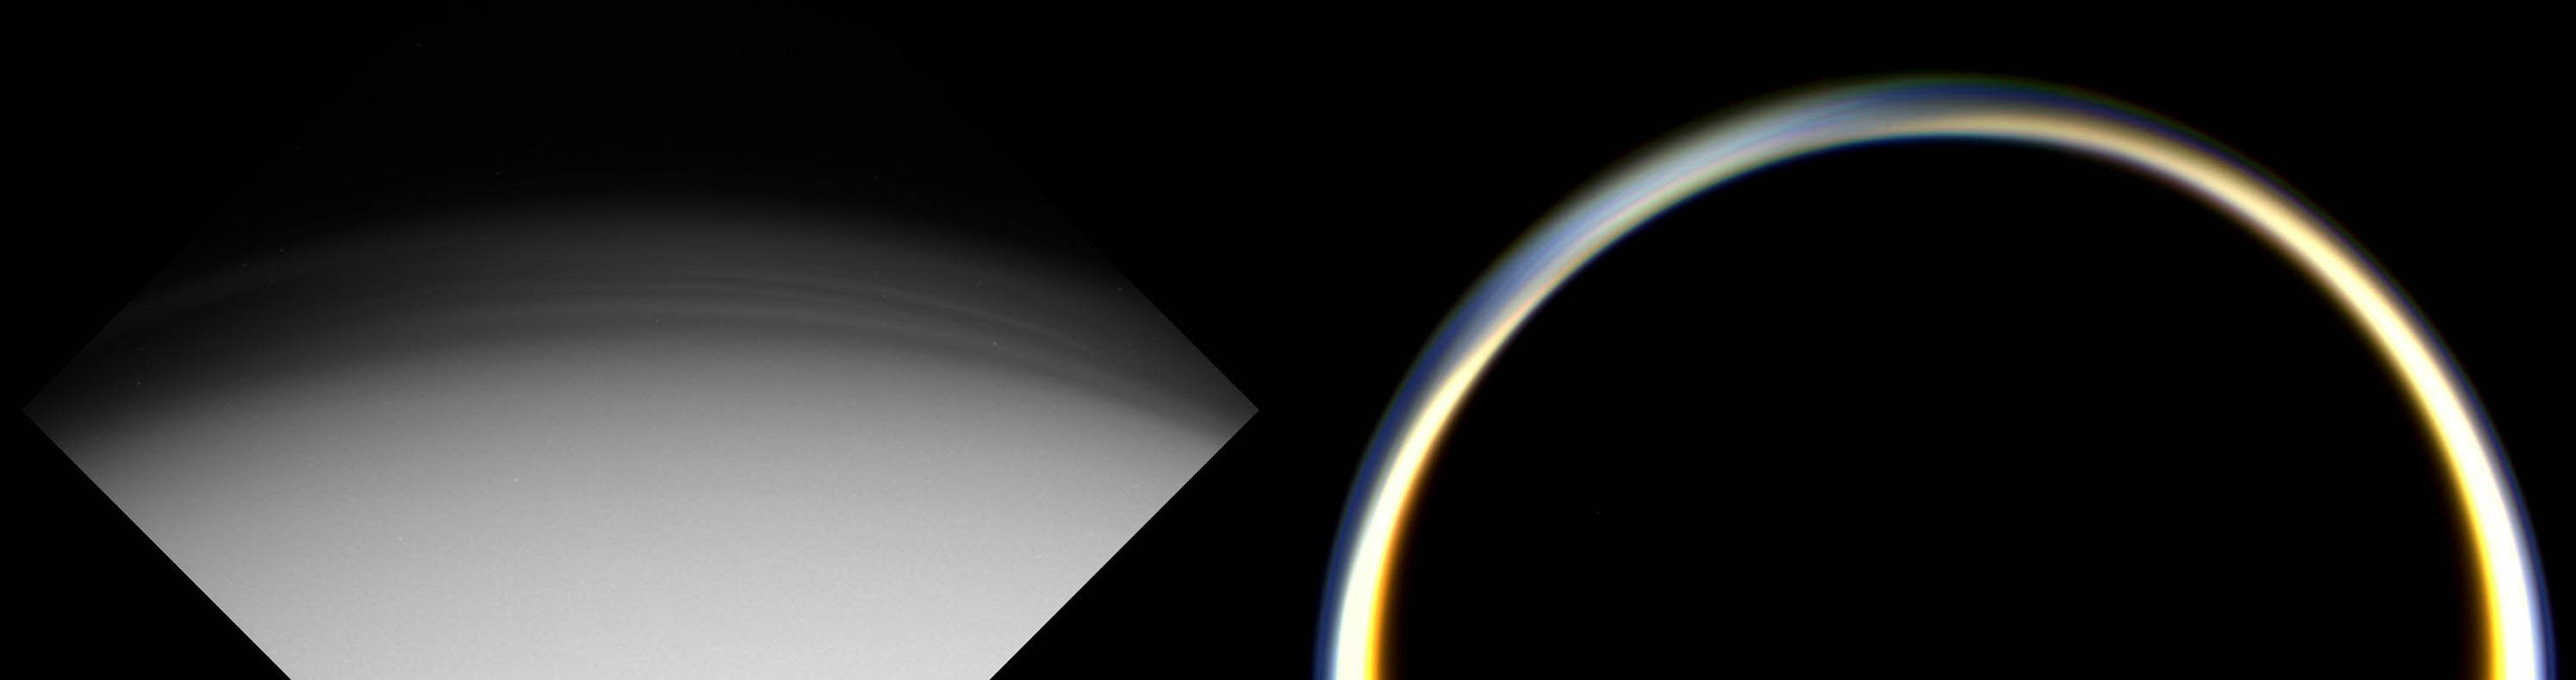

Two Views of Titan’s Haze

These images show two views of Titan’s planet-wide stratospheric haze just before (left) and after (right) Cassini’s first close encounter with the shrouded moon. The image on the left was taken on Oct. 25, 2004, through an ultraviolet filter, which is sensitive to scattering of sunlight by small haze particles. It shows the high-altitude haze at the north pole (top) illuminated above a surface blanketed in darkness during this winter season. Numerous striations are visible in the haze, indicating either waves passing through the layer or the presence of multiple layers. The pixel scale of this image is 2.8 kilometers (1.7 miles).

The image on the right was taken on Oct. 26, 2004, and shows Titan’s night-side backlit by the Sun after Cassini’s closest approach to the moon. The haze layer ringing the planet is illuminated because the small particles scatter significant sunlight in the forward direction. Variations in haze concentration and thickness around the globe are also evident and seem to be symmetric around the north pole (upper left). The pixel scale of this image is 6.6 kilometers (4.1 miles).

The Cassini-Huygens mission is a cooperative project of NASA, the European Space Agency and the Italian Space Agency. The Jet Propulsion Laboratory, a division of the California Institute of Technology in Pasadena, manages the Cassini-Huygens mission for NASA’s Science Mission Directorate, Washington, D.C. The Cassini orbiter and its two onboard cameras were designed, developed and assembled at JPL. The imaging team is based at the Space Science Institute, Boulder, Colo.

Credit: NASA/JPL/Space Science Institute